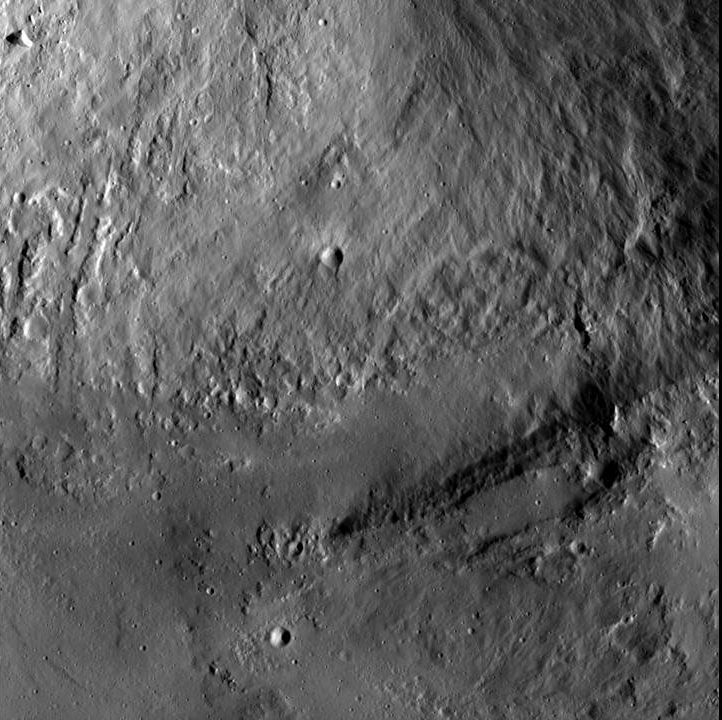

Wall and Terrace at Marcia Crater

This image from NASA’s Dawn spacecraft shows an interior wall and southern terrace of Marcia crater on Vesta. Relatively smooth material covers much of the terrace and has flowed downslope (toward the top of the image) through channels. This material was likely melted during the impact from a space rock onto the surface of Vesta that formed Marcia crater. The impact appears to have occurred at a high velocity.

This image was obtained by Dawn’s framing camera image on Jan. 5, 2012, during the mission’s low-altitude mapping orbit (on average 130 miles or 210 kilometers above the surface). Marcia crater is in the northern hemisphere of Vesta and is approximately 12 miles (20 kilometers) across. This image covers an area of 150 square miles (380 square kilometers).

The Dawn mission to the asteroids Vesta and Ceres is managed by NASA’s Jet Propulsion Laboratory, a division of the California Institute of Technology in Pasadena, for NASA’s Science Mission Directorate, Washington. Dawn is a project of the directorate’s Discovery Program, managed by NASA’s Marshall Space Flight Center in Huntsville, Ala. UCLA is responsible for overall Dawn mission science. The Dawn Framing Cameras have been developed and built under the leadership of the Max Planck Institute for Solar System Research, Katlenburg-Lindau, Germany, with significant contributions by DLR German Aerospace Center, Institute of Planetary Research, Berlin, and in coordination with the Institute of Computer and Communication Network Engineering, Braunschweig. The framing camera project is funded by the Max Planck Society, DLR, and NASA/JPL.

Credit: NASA/JPL-Caltech/UCLA/MPS/DLR/IDA/PSI